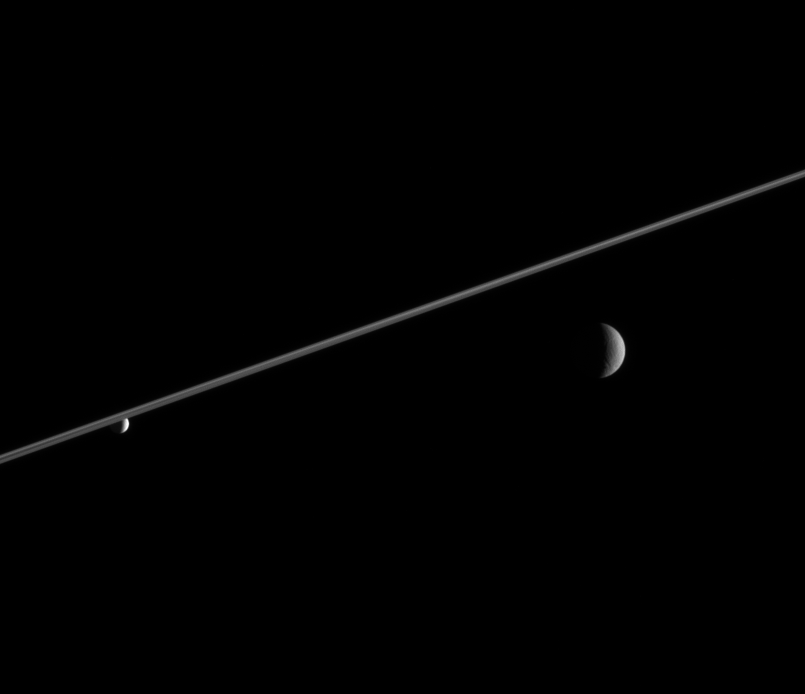

Rhea and Enceladus

Rhea and Enceladus hover in the distance beyond Saturn’s ringplane. Enceladus (left), bathed in icy particles from Saturn’s E ring, appears noticeably brighter than Rhea.

Rhea is 1,528 kilometers (949 miles) wide. Enceladus is 505 kilometers (314 miles) wide.

The image was taken in visible light with the Cassini spacecraft narrow-angle camera on Feb. 8, 2006, at a distance of approximately 4.3 million kilometers (2.7 million miles) from Enceladus and 4.6 million kilometers (2.9 million miles) from Rhea. The image scale is 26 kilometers (16 miles) per pixel on Enceladus and 28 kilometers (17 miles) per pixel on Rhea.

The Cassini-Huygens mission is a cooperative project of NASA, the European Space Agency and the Italian Space Agency. The Jet Propulsion Laboratory, a division of the California Institute of Technology in Pasadena, manages the mission for NASA’s Science Mission Directorate, Washington, D.C. The Cassini orbiter and its two onboard cameras were designed, developed and assembled at JPL. The imaging operations center is based at the Space Science Institute in Boulder, Colo.

Credit: NASA/JPL/Space Science Institute